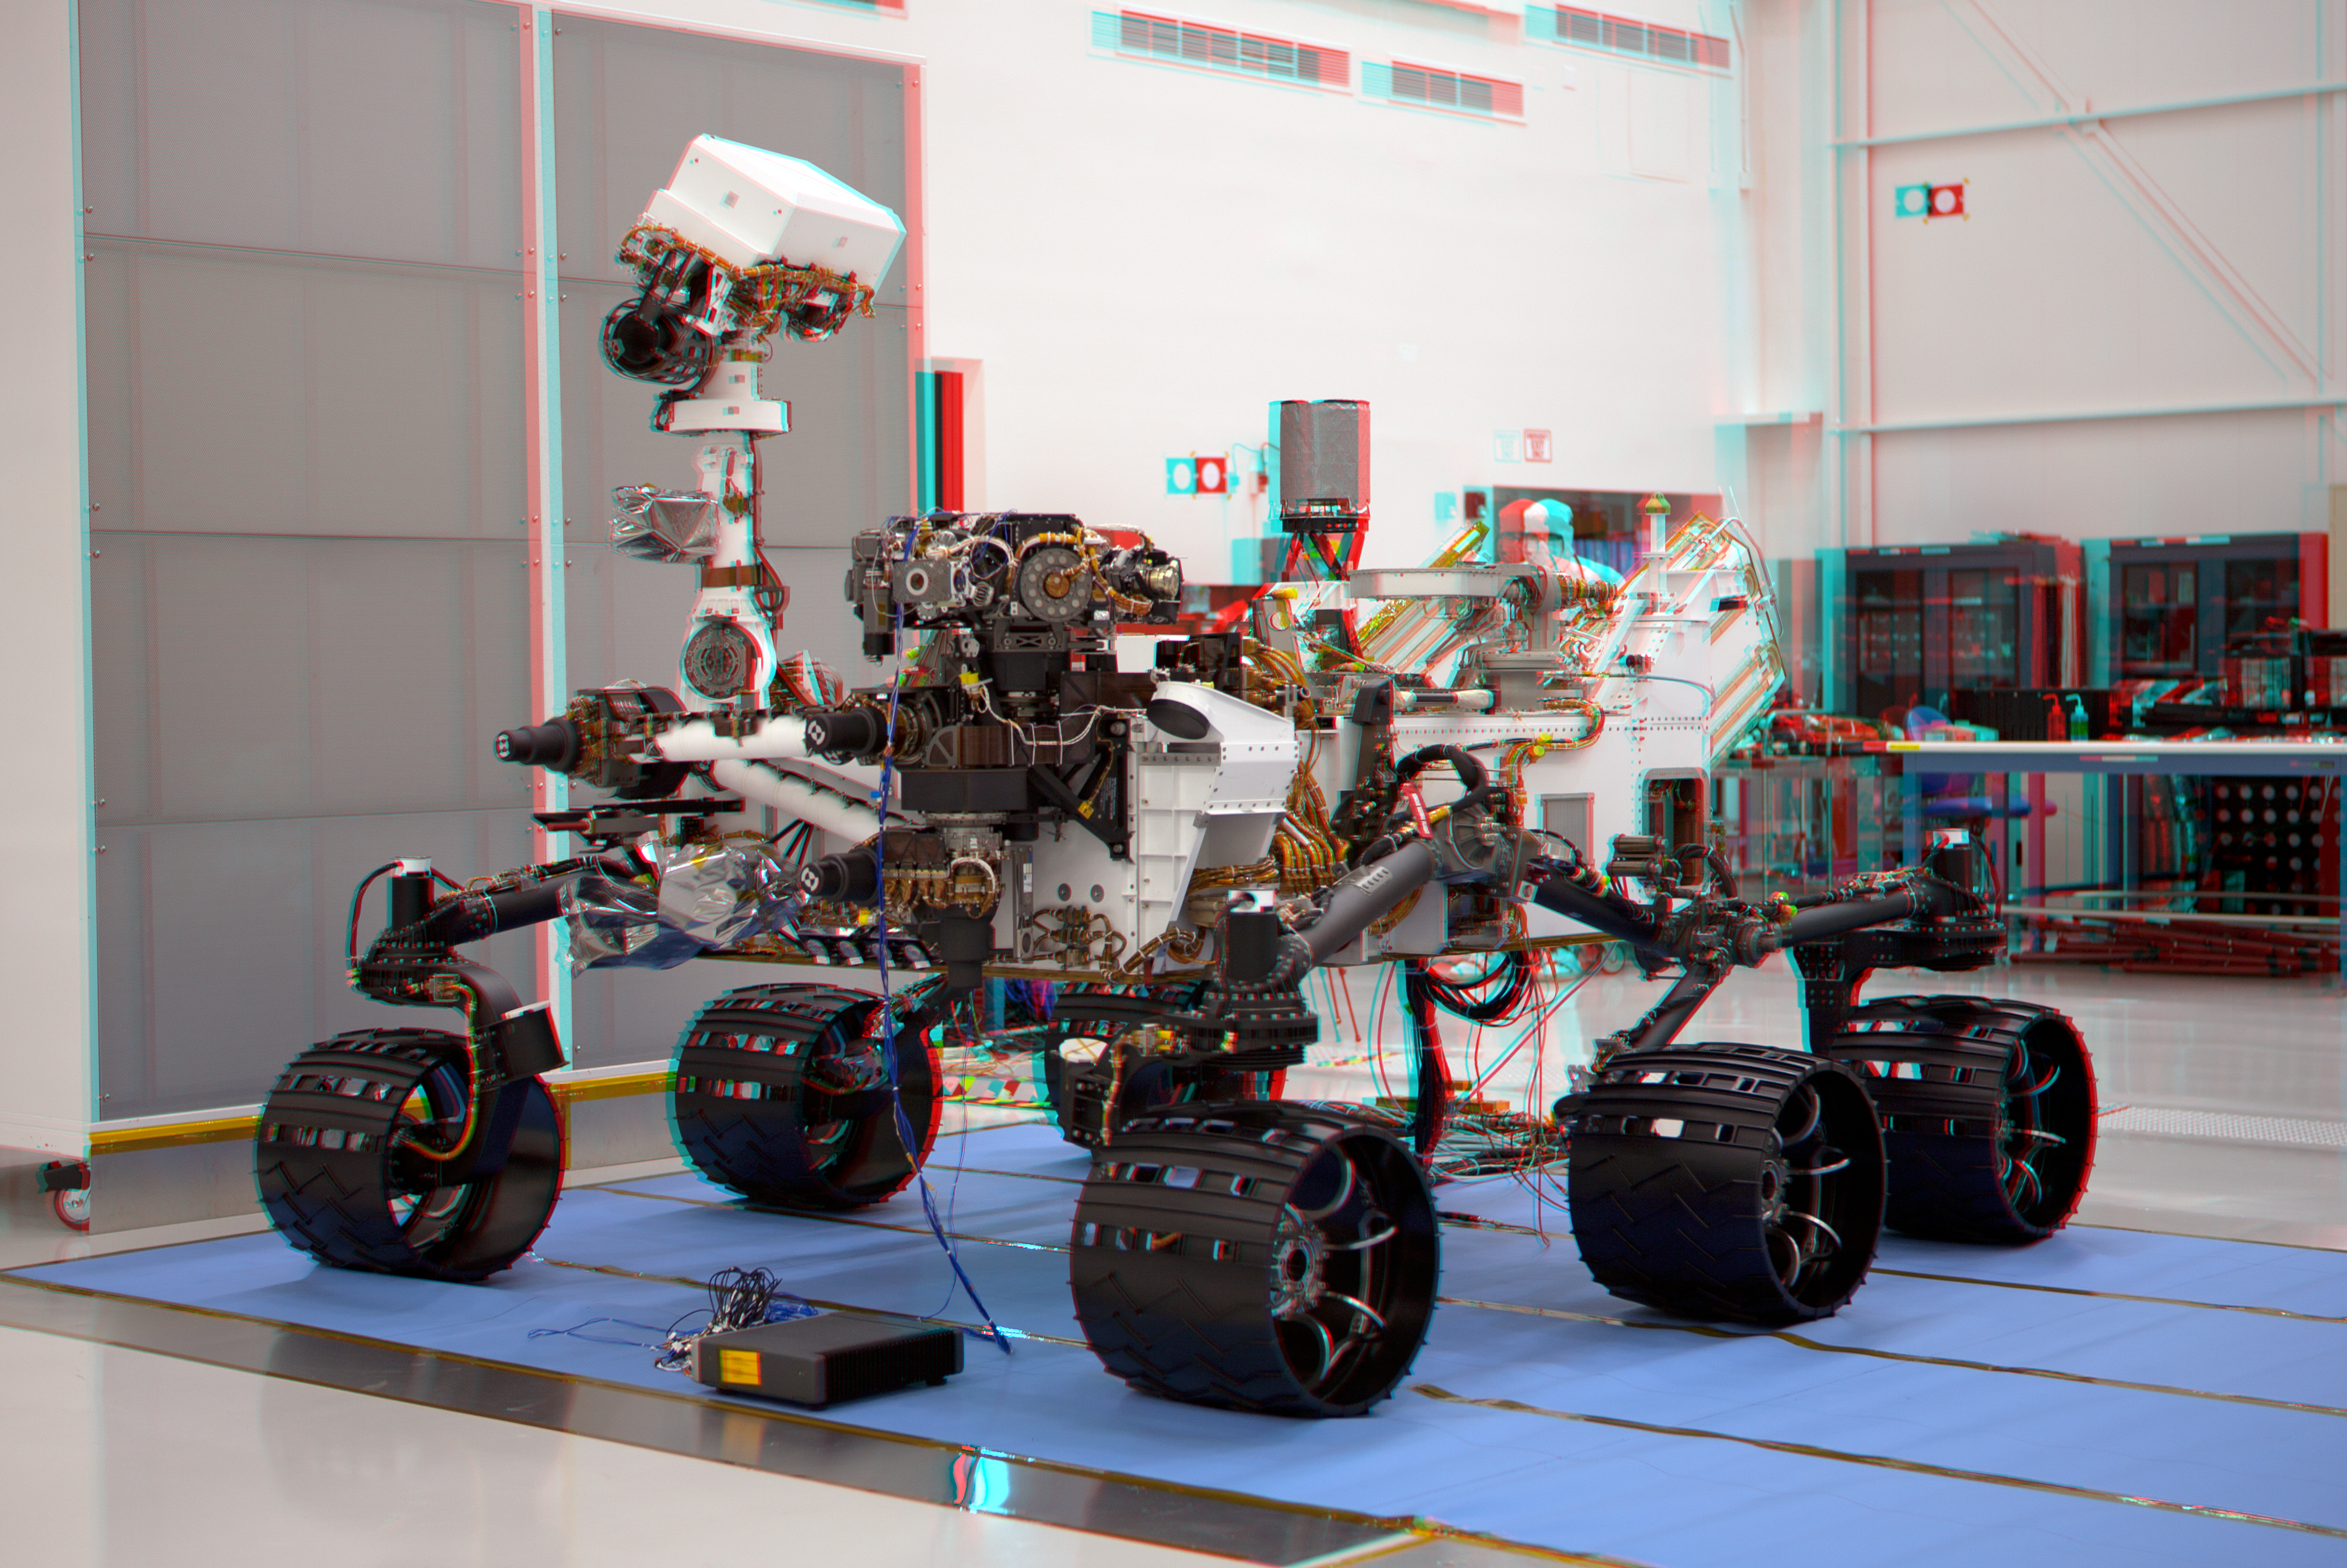

Mars Science Laboratory Mission’s Curiosity Rover (Stereo)

This stereoscopic anaglyph image was created from a left and right stereo pair of images of the Mars Science Laboratory mission’s rover, Curiosity. The scene appears three dimensional when viewed through red-blue glasses with the red lens on the left.

The image was taken May 26, 2011, in Spacecraft Assembly Facility at NASA’s Jet Propulsion Laboratory in Pasadena, Calif. The rover was shipped to NASA’s Kennedy Space Center, Fla., on June 22, 2011. The mission is scheduled to launch during the period Nov. 25 to Dec. 18, 2011, and land the rover Curiosity on Mars in August 2012. Researchers will use tools on Curiosity to study whether the landing region has had environmental conditions favorable for supporting microbial life and for preserving clues about whether life existed.

JPL, a division of the California Institute of Technology in Pasadena, manages the Mars Science Laboratory Project for NASA’s Science Mission Directorate in Washington.

Credit: NASA/JPL-Caltech